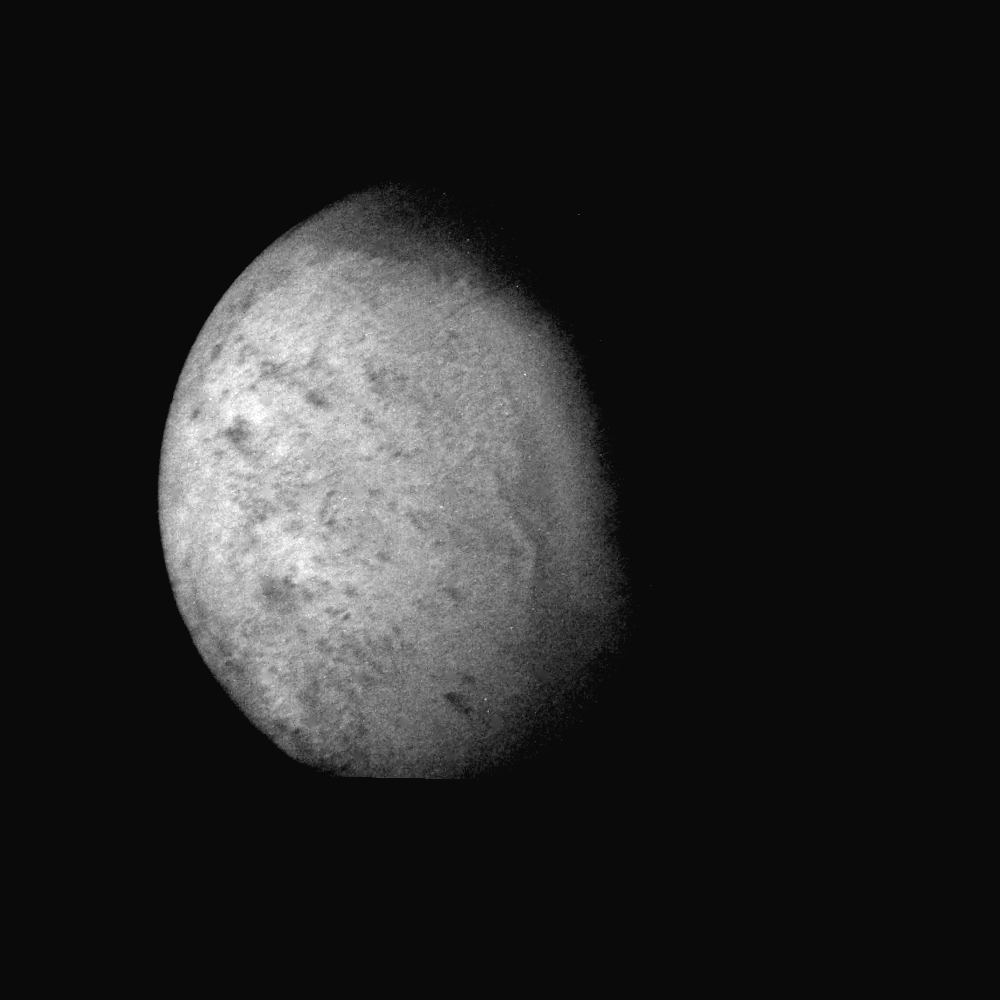

Triton’s Surface Topography

Voyager 2 was 530,000 kilometers (330,000 miles) from Neptune’s largest satellite, Triton, when this photo was taken, Aug. 24, 1989. With a resolution of 10 kilometers (6 miles), this is the first photo of Triton to reveal surface topography. The south pole, continuously illuminated by sunlight at this season, is at bottom left. The boundary between the bright southern hemisphere and the darker northern hemisphere is clearly visible. Both the darker regions to the north and the very bright sub-equatorial band show a complex pattern of irregular topography that somewhat resembles “fretted terrain” on parts of Venus and Mars. The pattern of dark and light regions over most of the southern hemisphere will require higher-resolution images for interpretation. Also evident are long, straight lines that appear to be surface expressions of internal, tectonic processes. No large impact craters are visible, suggesting that the crust of Triton has been renewed relatively recently that is, within the past billion years or less. The Voyager Mission is conducted by JPL for NASA’s Office of Space Science and Applications.

Credit: NASA/JPL